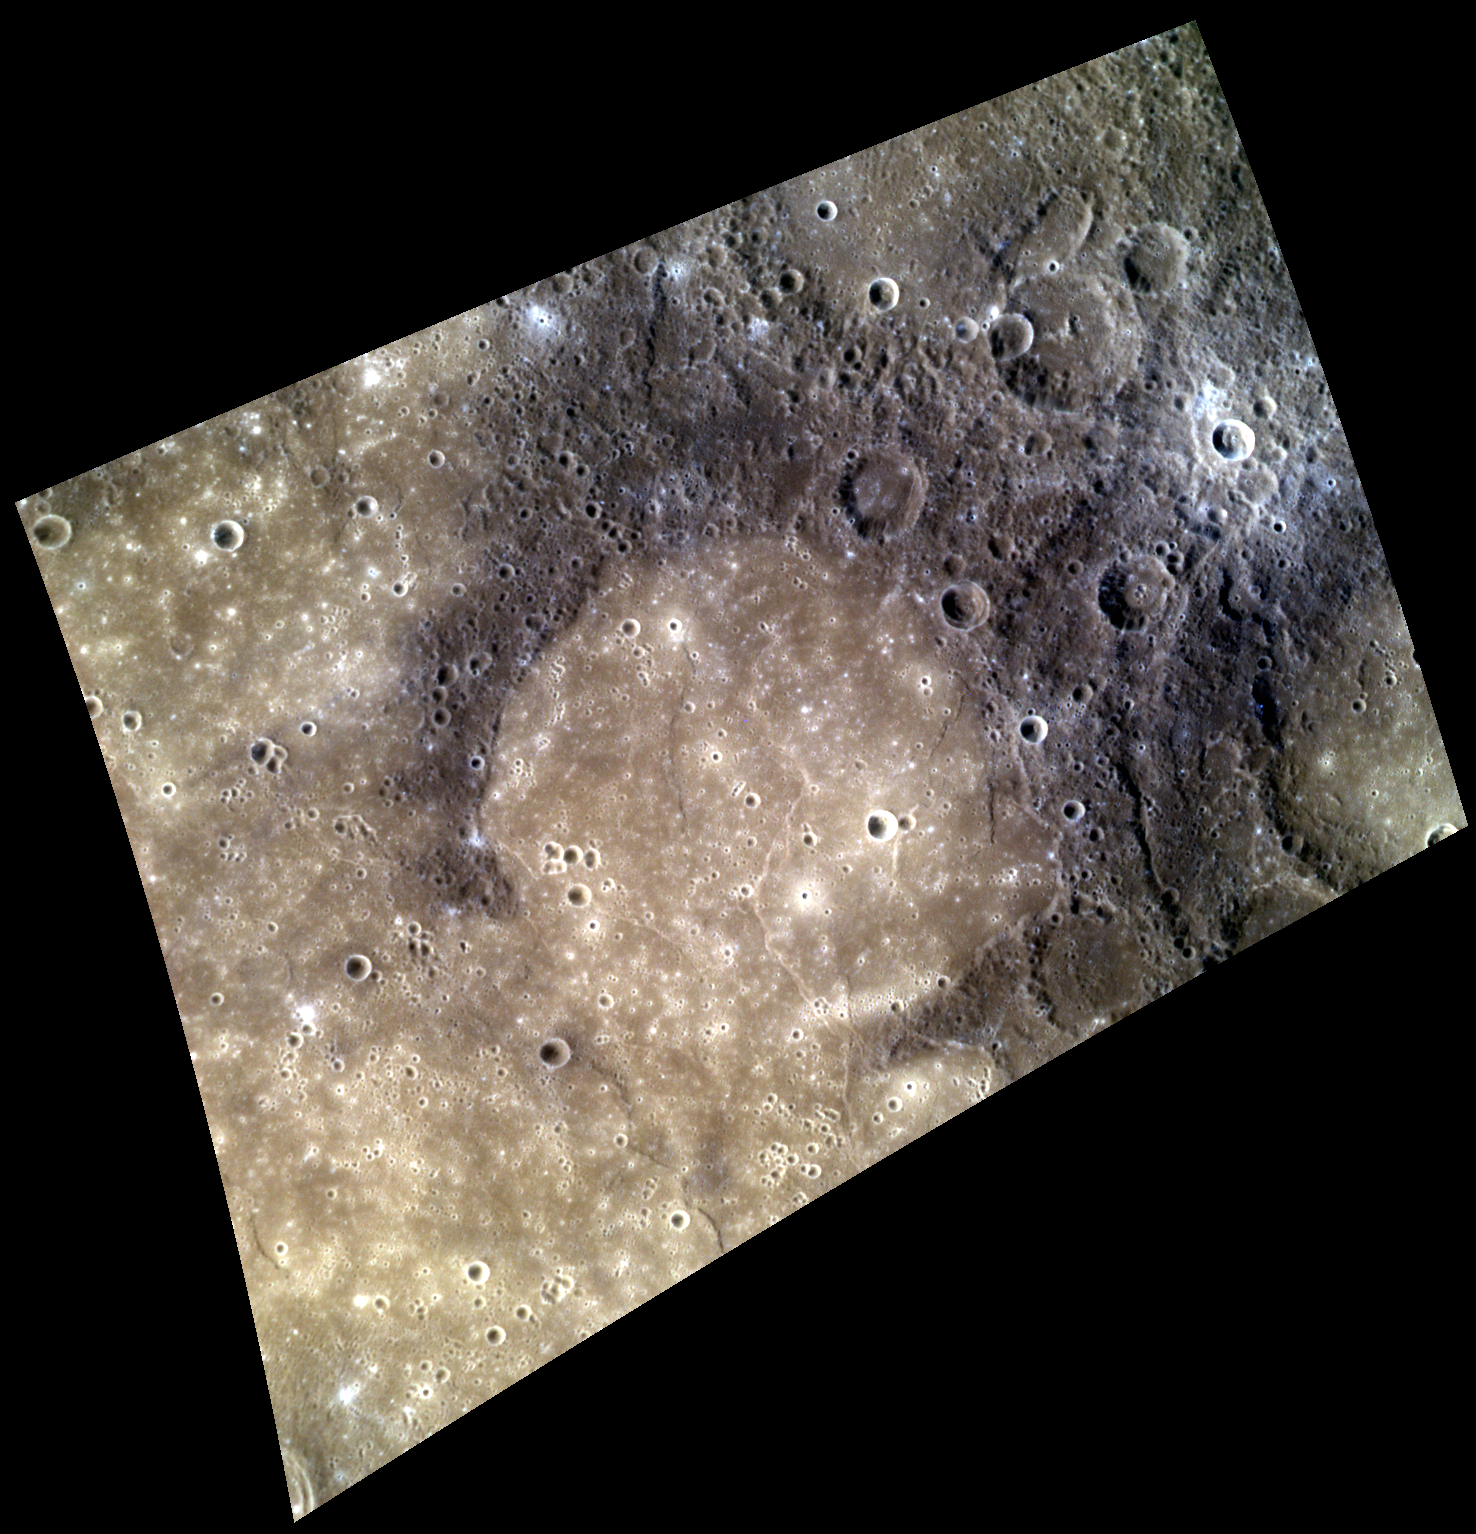

Mercury, Mercury!

Relatively young smooth plains fill and partially bury Faulkner crater, leaving only the northern three-quarters of its degraded rim visible. These smooth plains, which have relatively few superposed craters and appear tan in this image, were likely emplaced as volcanic flows that breached Faulkner’s southern rim, leaving only the highest-standing terrain intact.

This image was acquired as a high-resolution targeted color observation. Targeted color observations are images of a small area on Mercury’s surface at resolutions higher than the 1-kilometer/pixel 8-color base map. During MESSENGER’s one-year primary mission, hundreds of targeted color observations were obtained. During MESSENGER’s extended mission, high-resolution targeted color observations are more rare, as the 3-color base map covered Mercury’s northern hemisphere with the highest-resolution color images that are possible.

Date acquired: January 19, 2013
Image Mission Elapsed Time (MET): 878881, 878901, 878885
Image ID: 3356193, 3356198, 3356194
Instrument: Wide Angle Camera (WAC) of the Mercury Dual Imaging System (MDIS)
WAC filters: 9, 7, 6 (996, 748, 433 nanometers) in red, green, and blue
Center Latitude: 8.61°
Center Longitude: 77.37° E
Resolution: 299 meters/pixel
Scale: Faulkner crater is approximately 168 km (104 mi.) in diameter
Incidence Angle: 36.5°
Emission Angle: 43.6°
Phase Angle: 78.1°
North is up in this image.

The MESSENGER spacecraft is the first ever to orbit the planet Mercury, and the spacecraft’s seven scientific instruments and radio science investigation are unraveling the history and evolution of the Solar System’s innermost planet. MESSENGER acquired over 150,000 images and extensive other data sets. MESSENGER is capable of continuing orbital operations until early 2015.

For information regarding the use of images, see the MESSENGER image use policy.

Credit: NASA/Johns Hopkins University Applied Physics Laboratory/Carnegie Institution of Washington